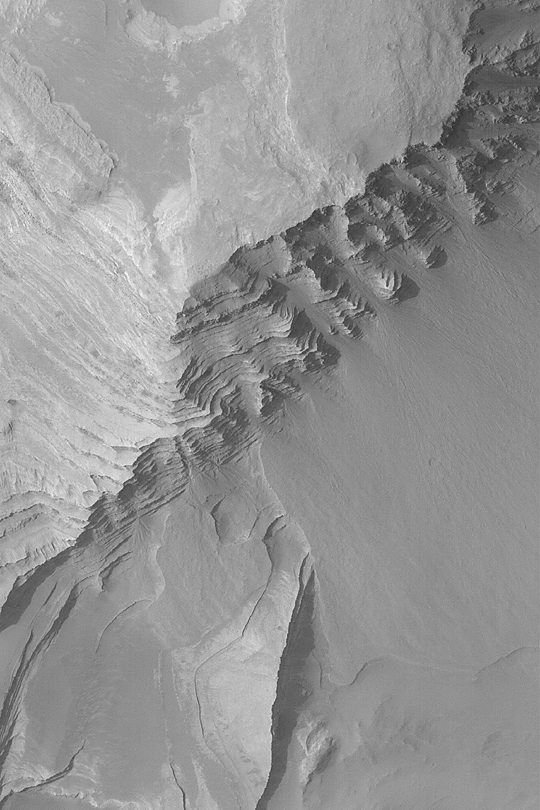

Layers in Terby Crater

MGS MOC Release No. MOC2-407, 30 June 2003

Whether on Earth or Mars, sedimentary rocks provide a record of past environments. Of course, it is difficult to read that record without being able to visit the site. However, the Mars Global Surveyor (MGS) Mars Orbiter Camera (MOC) has revealed hundreds of locales on Mars at which sedimentary rocks are exposed at the surface. Terby Crater exhibits hundreds of layers of similar thickness and physical properties–some have speculated these may be the record of an ancient lake or sea. This MOC image shows some of the layer outcrops in Terby Crater. Fans of debris have eroded from the steep, layered slopes in some places. This picture covers an area 3 km (1.9 mi) wide near 27.5°S, 285.7°W. The image is illuminated from the upper left and was obtained in June 2003.

Credit: NASA/JPL/Malin Space Science Systems